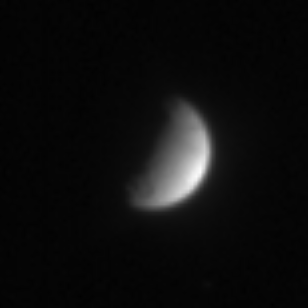

Distant Tethys

With just a bit of detail visible on its lit hemisphere, Tethys was imaged by Cassini on July 20, 2004. A round feature, likely a large crater, can be seen near the boundary where day and night meet, at the bottom of the image. Dark markings are visible near the top.

The image was taken in visible light, with the Cassini spacecraft narrow angle camera from a distance of 6.1 million kilometers (3.8 million miles) from Tethys, and at a Sun-Tethys-spacecraft, or phase angle of 92 degrees. The image scale is 37 kilometers (23 miles) per pixel. The image has been magnified by a factor of four to aid visibility.

The Cassini-Huygens mission is a cooperative project of NASA, the European Space Agency and the Italian Space Agency. The Jet Propulsion Laboratory, a division of the California Institute of Technology in Pasadena, manages the Cassini-Huygens mission for NASA’s Office of Space Science, Washington, D.C. The Cassini orbiter and its two onboard cameras, were designed, developed and assembled at JPL. The imaging team is based at the Space Science Institute, Boulder, Colo.

Credit: NASA/JPL/Space Science Institute